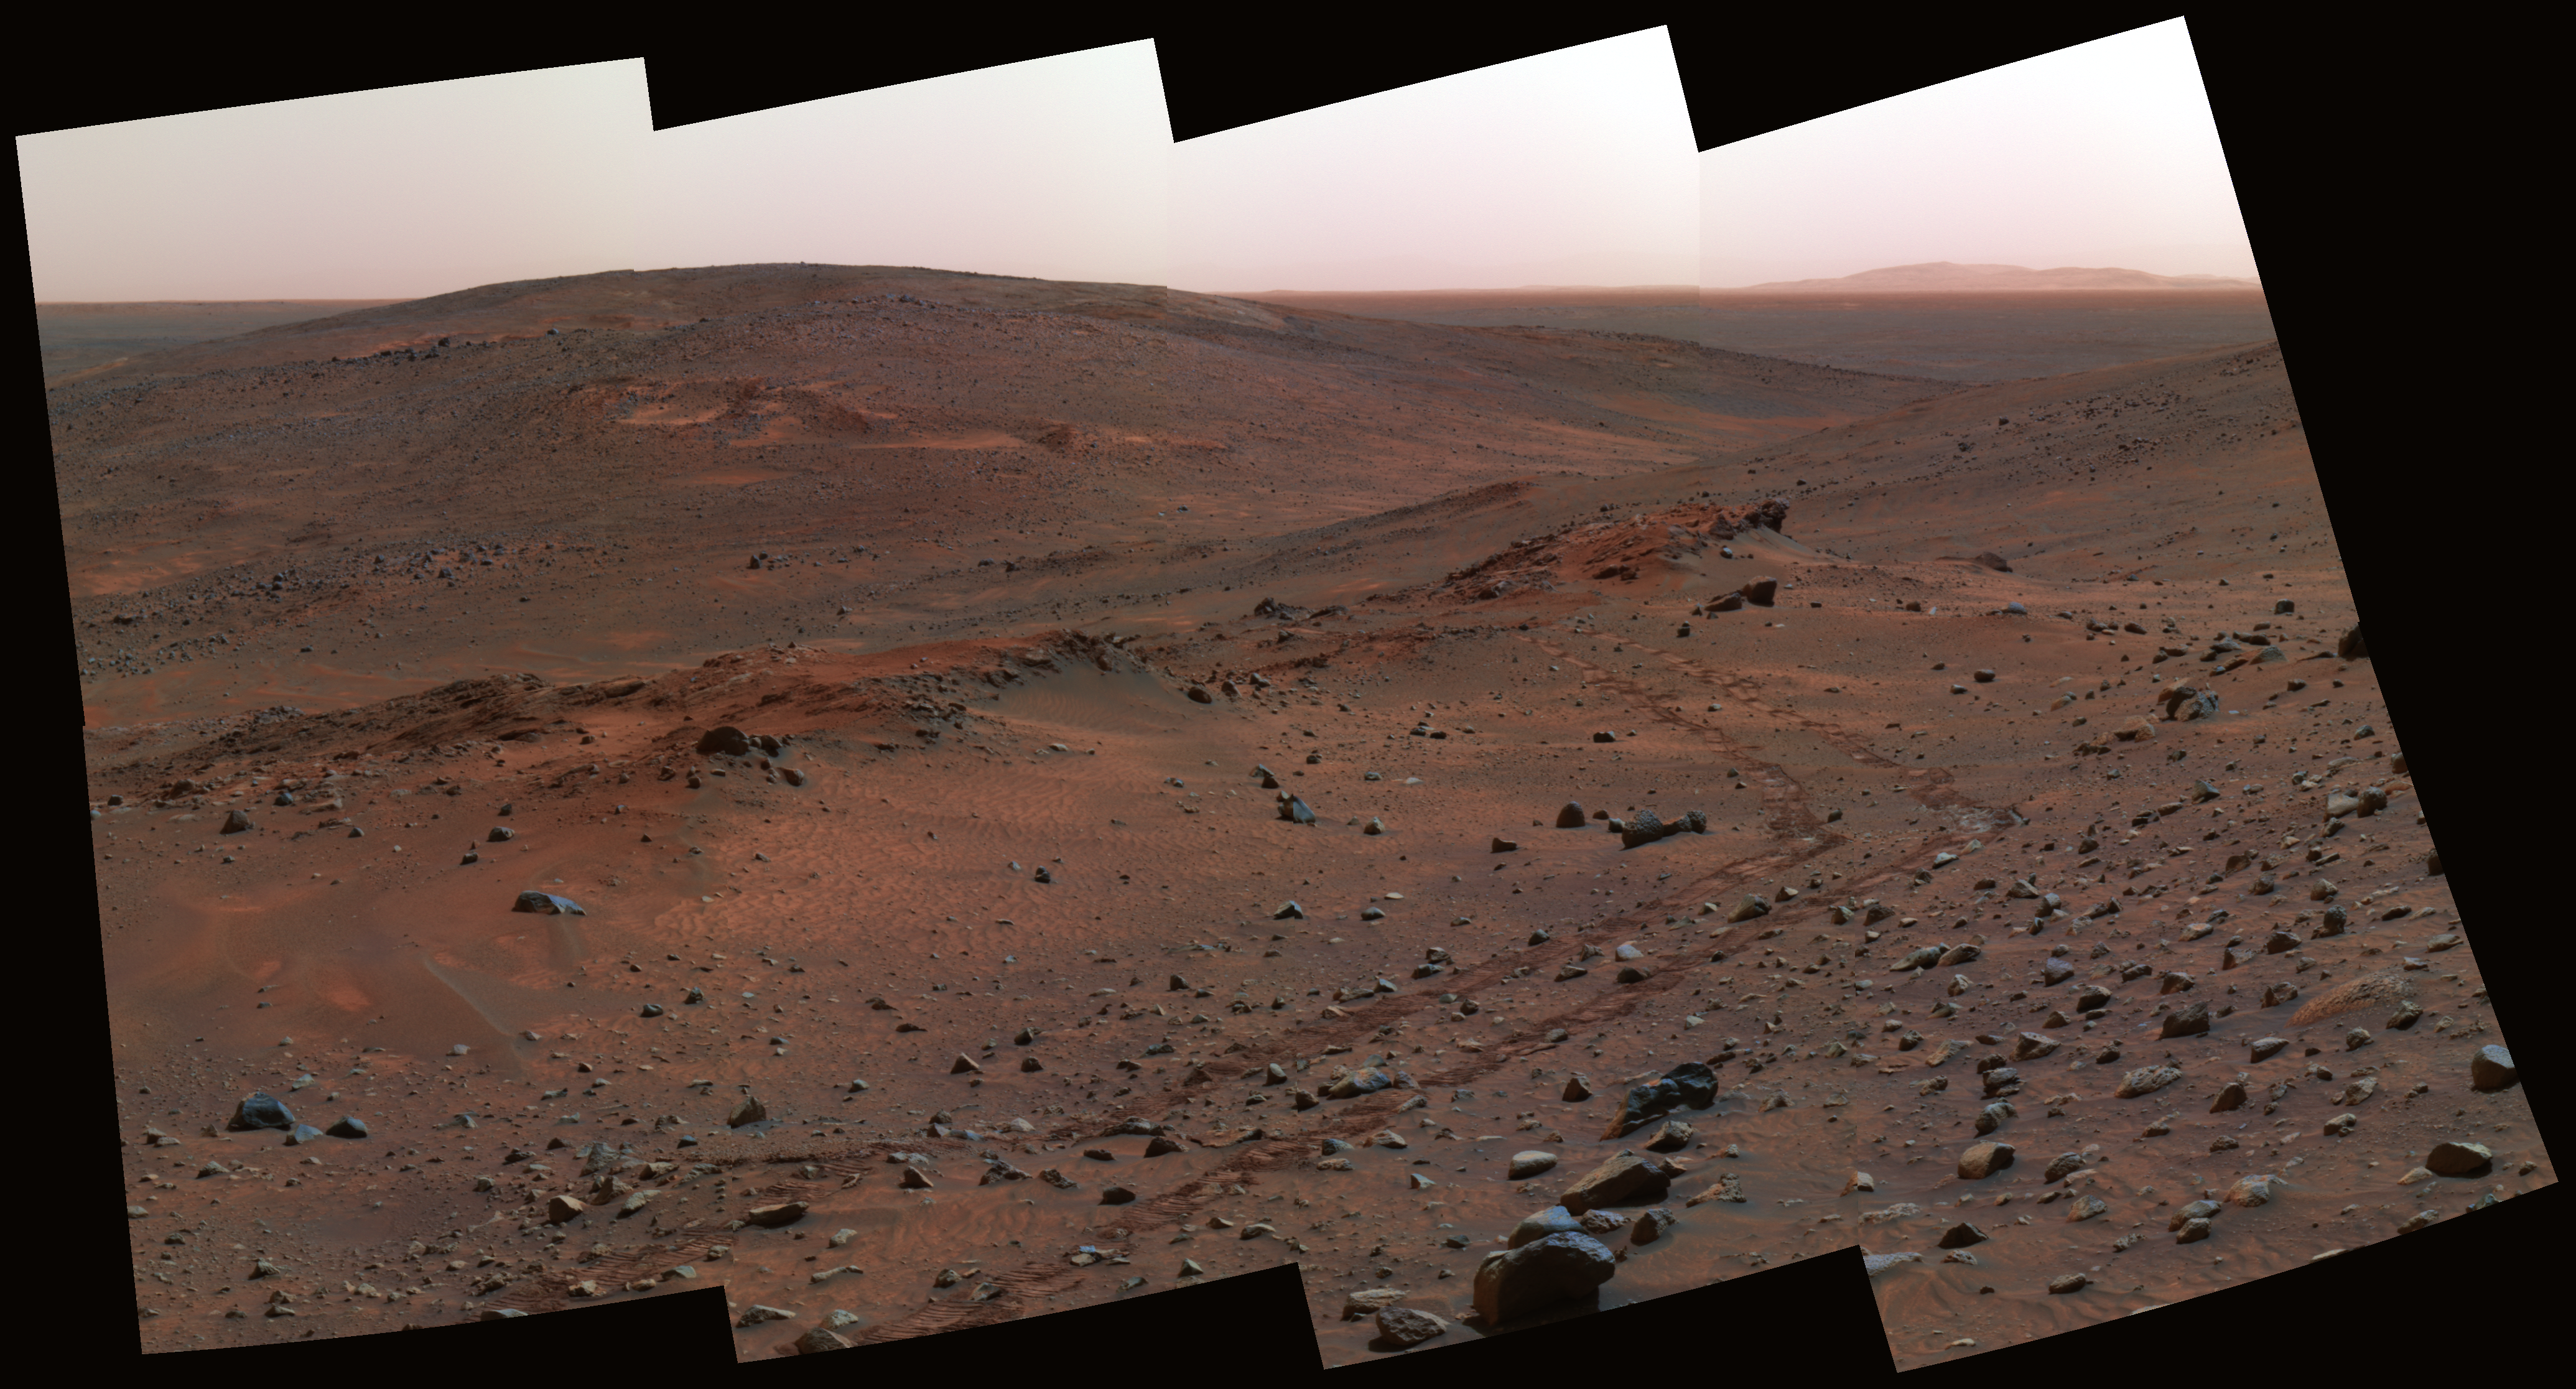

Next Stop: ‘Methuselah’

Spirit Territory in Hills

Spirit Territory in Hills
Three outcrops near each other on the flank of “Husband Hill” inside Gusev Crater are labeled on this false-color view assembled from frames taken by the Mars Exploration Rover Spirit’s panoramic camera on the rover’s 454th martian day, or sol (April 13, 2005).

Credit: NASA/JPL/Cornell